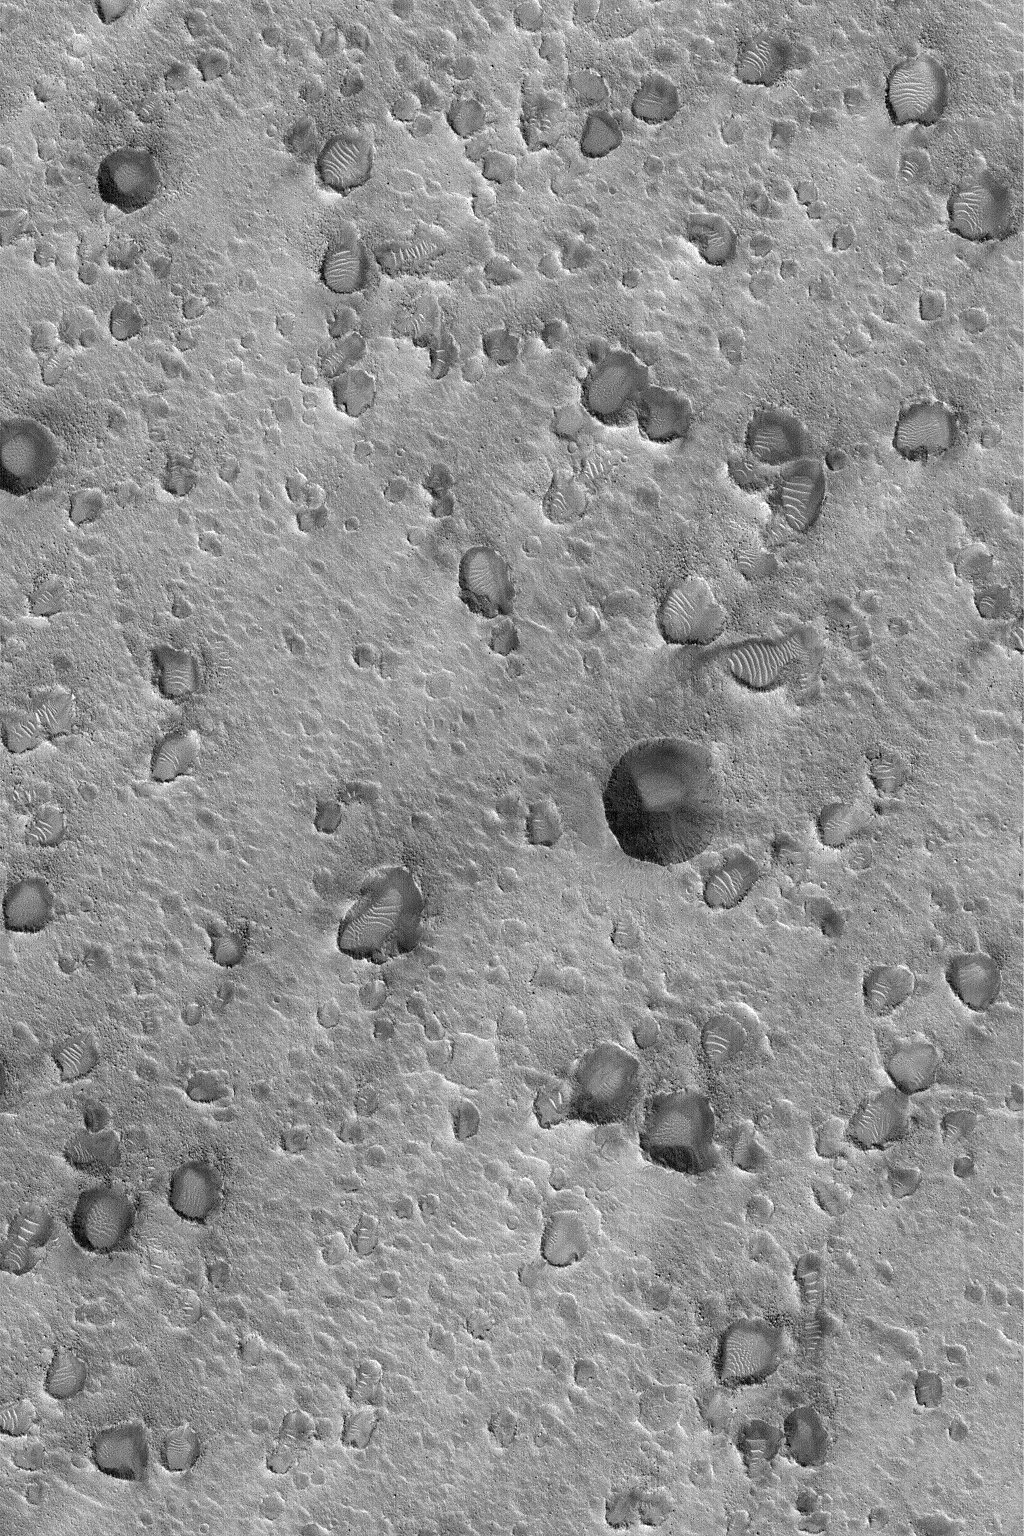

Crater Cluster Near Pathfinder

MGS MOC Release No. MOC2-552, 22 November 2003

This October 2003 Mars Global Surveyor (MGS) Mars Orbiter Camera (MOC) image shows a portion of a large cluster of small craters located northeast of the Mars Pathfinder landing site, on the plains scoured by the old Ares and Tiu Valles outflow channels. Clusters of craters, such as these, usually form as secondary impacts. Secondary impacts are the result of a larger, single meteor, asteroid, or cometary impact–the impact ejects debris that falls elsewhere and creates smaller, secondary craters. In other words, the material that hit the ground to form these craters did not come from space, it came from Mars. The craters are located near 19.9°N, 33.3°W. The image shows an area 3 km (1.9 mi) wide, and is illuminated by sunlight from the lower left.

Credit: NASA/JPL/Malin Space Science Systems